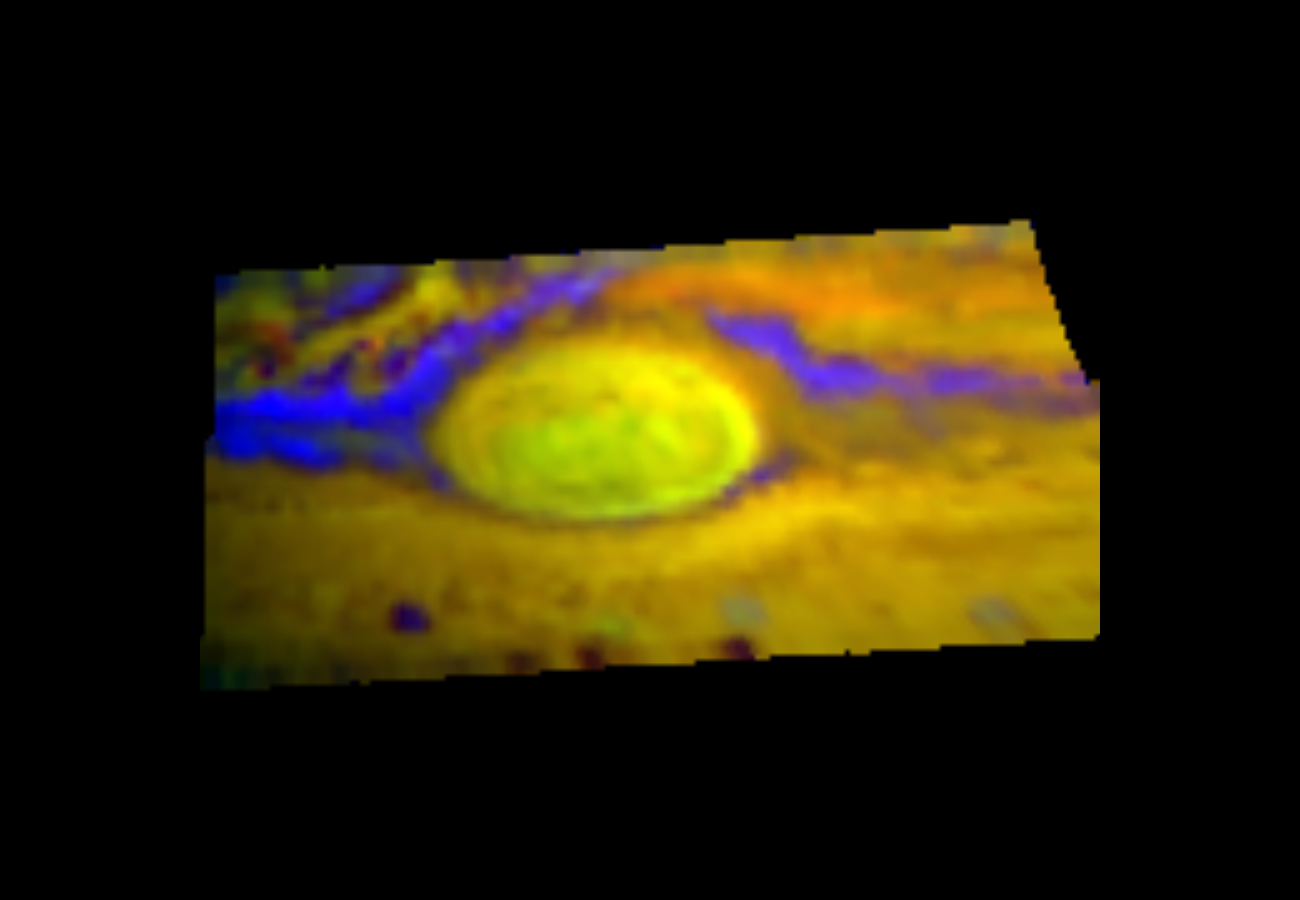

First Near Infrared Mapping Spectrometer (NIMS) Image of the Great Red Spot

This image of Jupiter’s Great Red Spot has different colors than what you normally see. This is because it was recorded by an instrument that looks at infrared “light” (rather than visible), the Near Infrared Mapping Spectrometer (NIMS) in late June, 1996. Red, green, and blue colors were chosen to represent what the NIMS “eye” saw at three different infrared wavelengths, which were picked because they reveal the differences in Jupiter’s cloud heights. The yellow-green tinge of the Great Red Spot indicates the cloud particles are higher relative to the surrounding region, and shows structure within the red spot itself. The blue regions indicate a thinning of the clouds there.

The Jet Propulsion Laboratory, Pasadena, CA manages the mission for NASA’s Office of Space Science, Washington, DC.

Credit: NASA/JPL